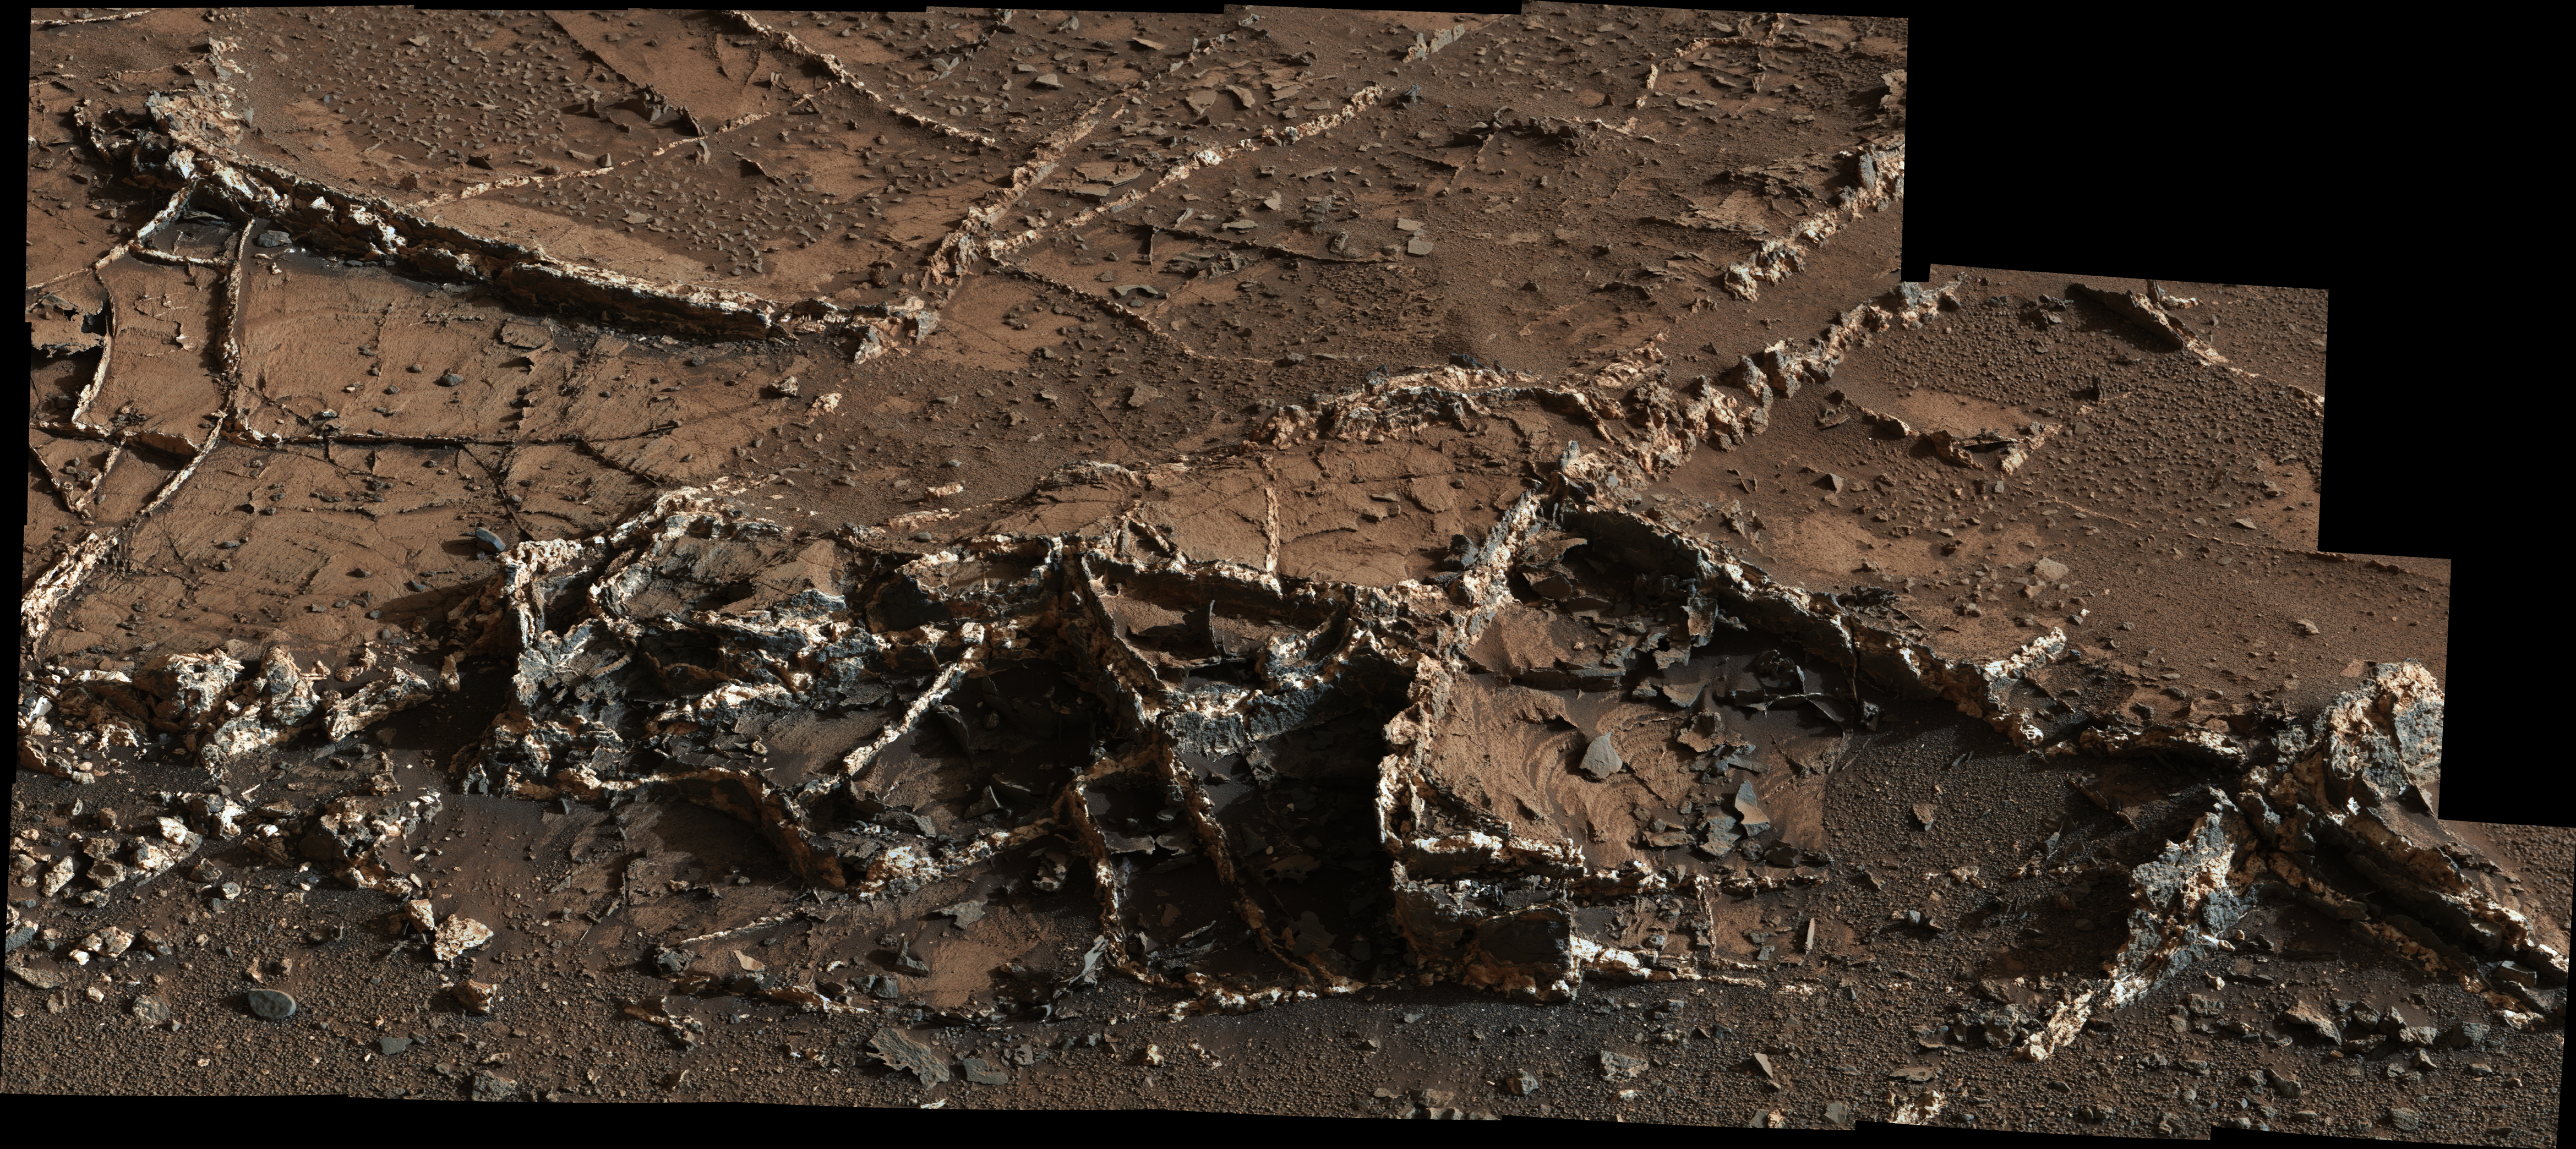

Prominent Veins at ‘Garden City’ on Mount Sharp, Mars

Figure 1

Right click here to download half size resolution JPEG
(See Photojournal Note below for full resolution TIFF)

This view from the Mast Camera (Mastcam) on NASA’s Curiosity Mars rover shows a network of two-tone mineral veins at an area called “Garden City” on lower Mount Sharp.

The veins combine light and dark material. The veins at this site jut to heights of up to about 2.5 inches (6 centimeters) above the surrounding rock, and their widths range up to about 1.5 inches (4 centimeters). Figure 1 includes a 30-centimeter scale bar (about 12 inches).

Mineral veins such as these form where fluids move through fractured rocks, depositing minerals in the fractures and affecting chemistry of the surrounding rock. In this case, the veins have been more resistant to erosion than the surrounding host rock.

This scene is a mosaic combining 28 images taken with Mastcam’s right-eye camera, which has a telephoto lens with a focal length of 100 millimeters. The component images were taken on March 18, 2015, during the 929th Martian day, or sol, of Curiosity’s work on Mars. The color has been approximately white-balanced to resemble how the scene would appear under daytime lighting conditions on Earth.

Malin Space Science Systems, San Diego, built and operates the rover’s Mastcam. NASA’s Jet Propulsion Laboratory, a division of the California Institute of Technology, Pasadena, manages the Mars Science Laboratory Project for NASA’s Science Mission Directorate, Washington. JPL designed and built the project’s Curiosity rover.

More information about Curiosity is online at http://www.nasa.gov/msl and http://mars.jpl.nasa.gov/msl/.

Photojournal Note: Also available is the full resolution TIFF file PIA19161_full.tif. This file may be too large to view from a browser; it can be downloaded onto your desktop by right-clicking on the previous link and viewed with image viewing software.

Credit: NASA/JPL-Caltech/MSSS